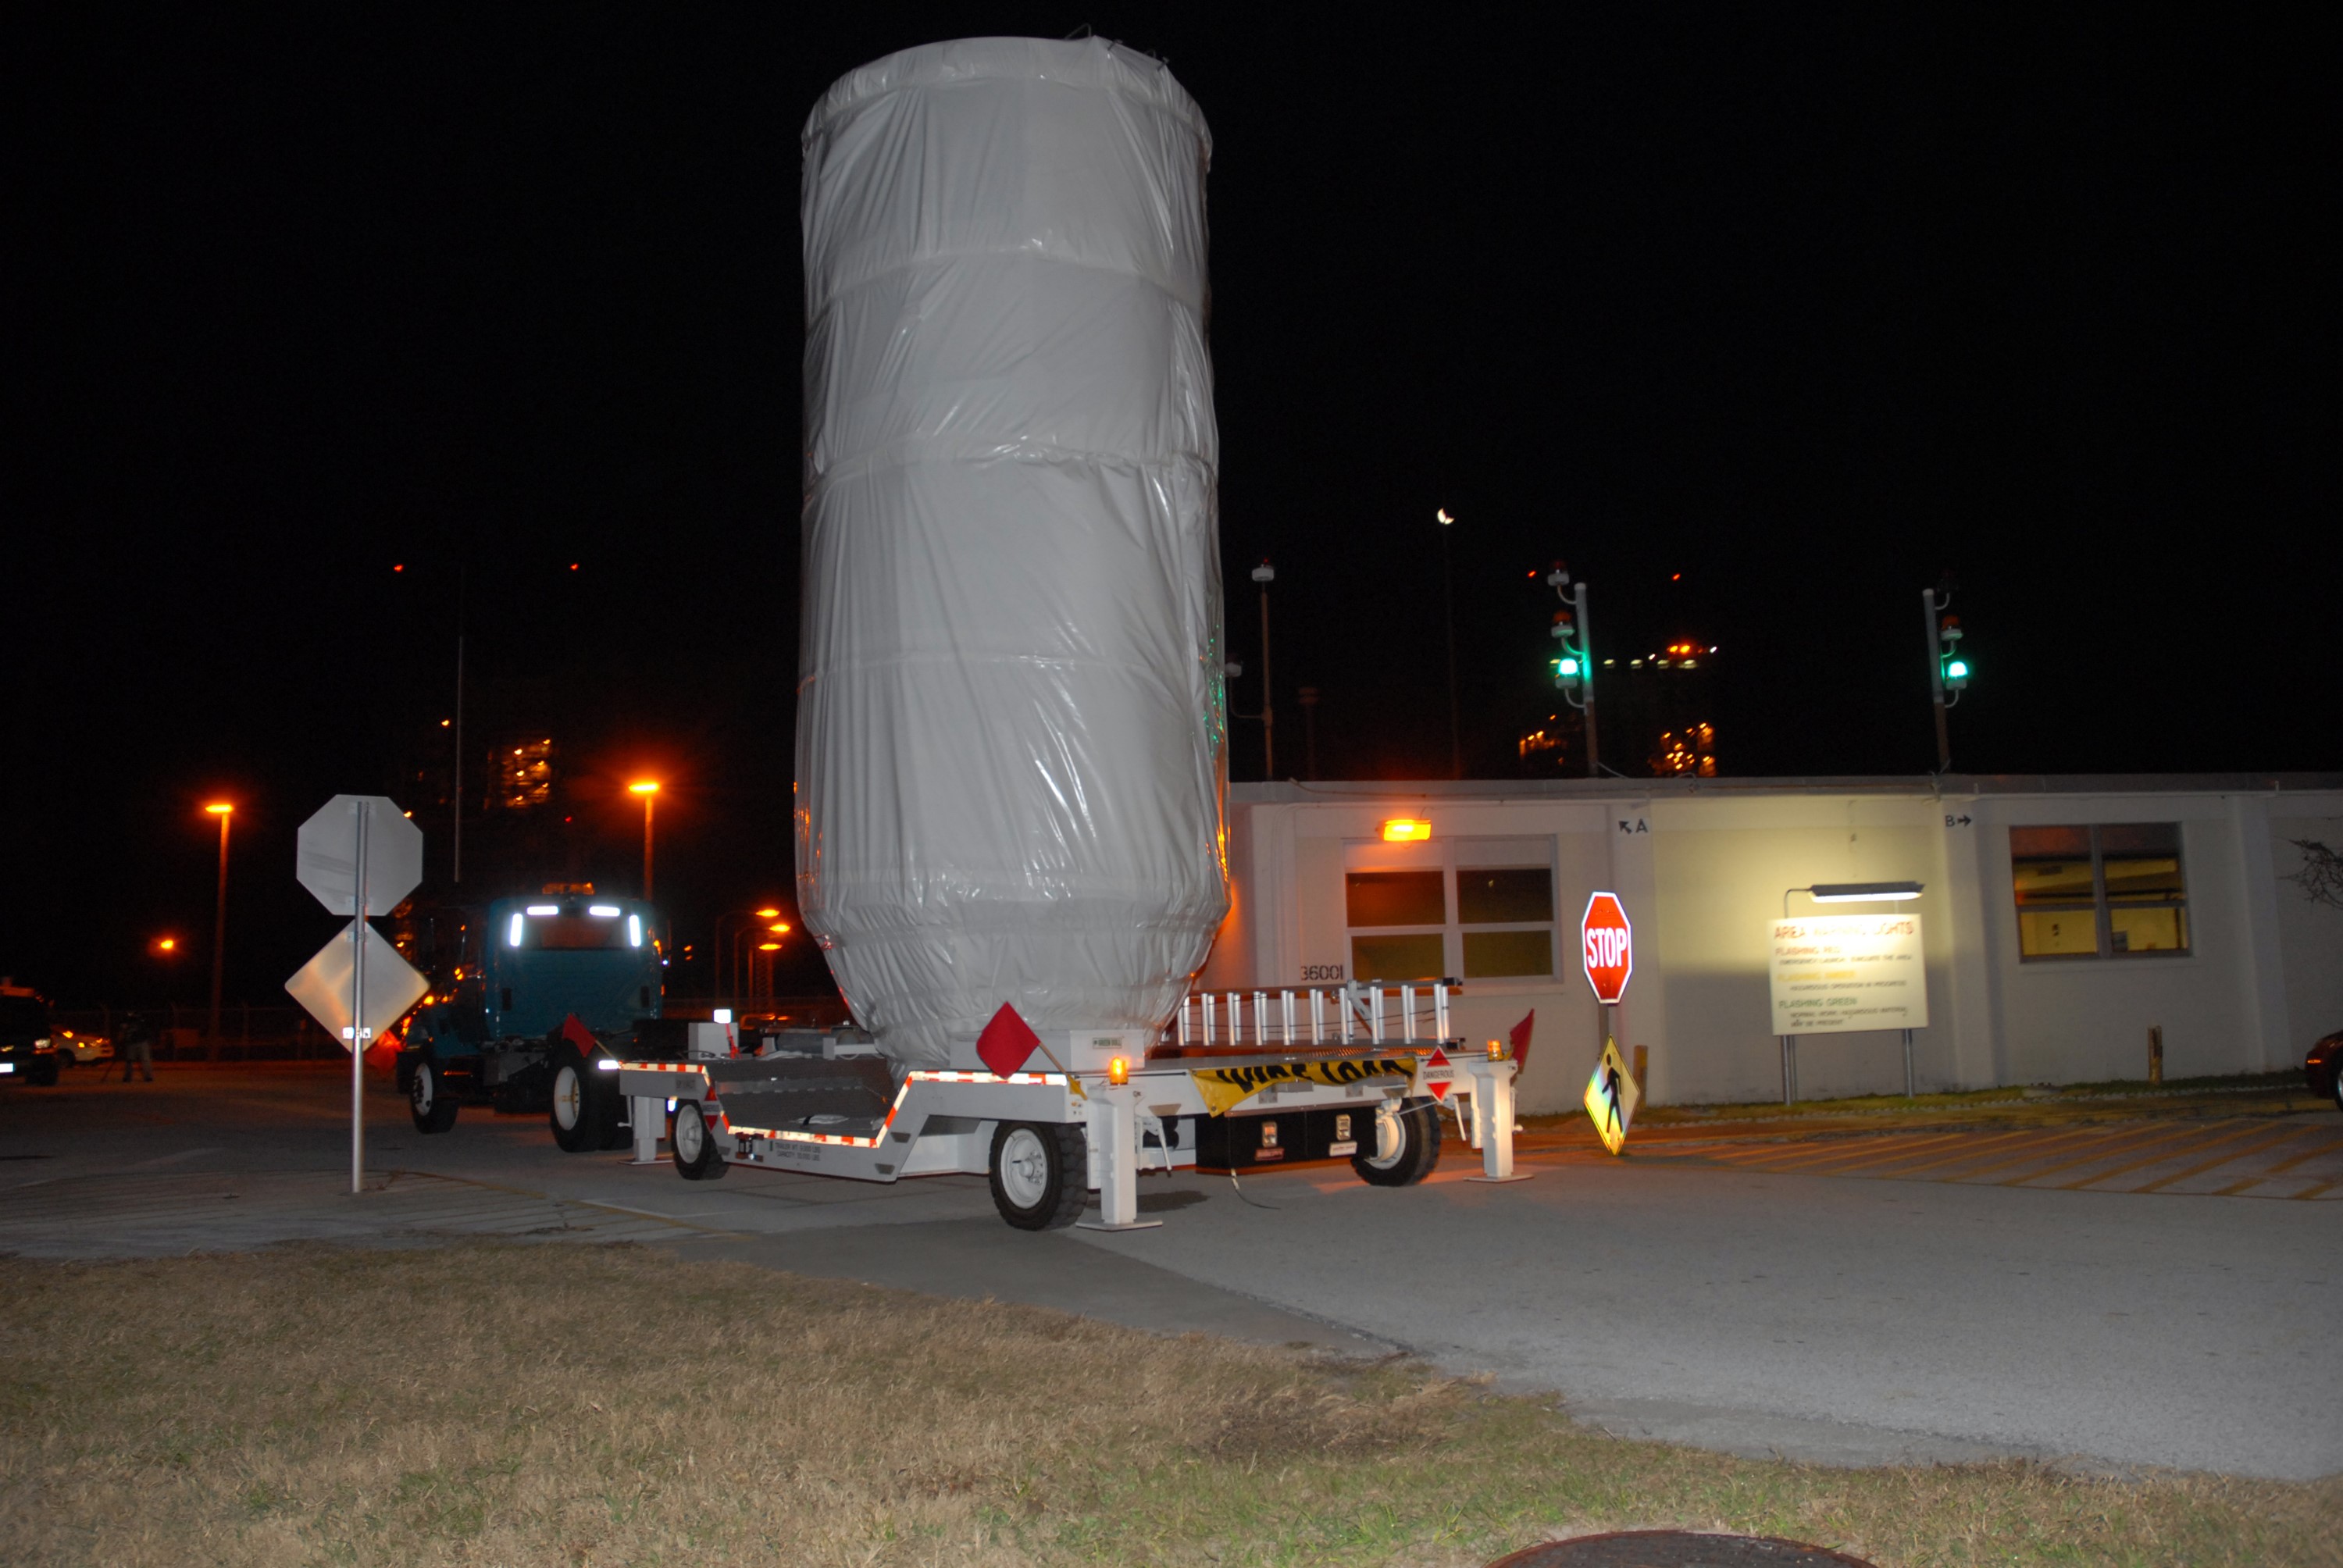

CAPE CANAVERAL, Fla. – The truck carrying NASA's Kepler spacecraft, enclosed in a canister and protective cover, arrives at Launch Pad 17-B at Cape Canaveral Air Force Station. The liftoff of Kepler aboard a Delta II rocket is currently targeted for 10:48 p.m. EST March 5 from Pad 17-B. Kepler is designed to survey more than 100,000 stars in our galaxy to determine the number of sun-like stars that have Earth-size and larger planets, including those that lie in a star's "habitable zone," a region where liquid water, and perhaps life, could exist. If these Earth-size worlds do exist around stars like our sun, Kepler is expected to be the first to find them and the first to measure how common they are.

Credit: NASA/Jack Pfaller